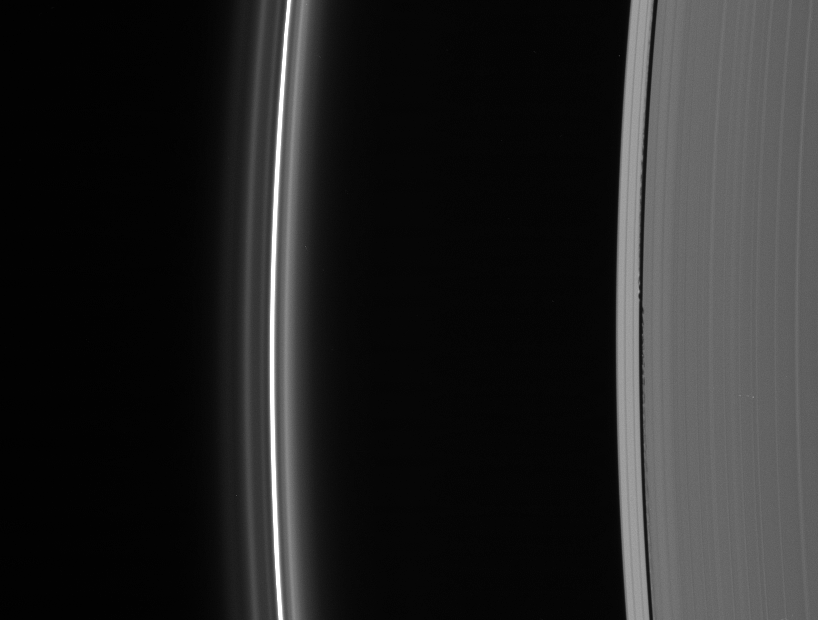

A Dead Giveaway

Edge waves in the Keeler Gap betray the presence of the embedded moon Daphnis.

Though the Cassini spacecraft cannot see Daphnis (7 kilometers, or 4.3 miles across) in this image (because the spacecraft is looking at its dark side), the tiny moon is undoubtedly located right of center, where the inner edge waves cease and the outer waves begin. The little moon was discovered in Cassini images that revealed its signature waves in the Keeler gap (42 kilometers, or 26 miles wide).

At left lies the brilliant F ring with its flanking strands. The bright F ring core is about 50 kilometers (30 miles) wide.

This view looks toward the unlit side of the rings from about 32 degrees above the ringplane.

The image was taken in visible light with the Cassini spacecraft narrow-angle camera on Sept. 29, 2006 at a distance of approximately 1.7 million kilometers (1 million miles) from Saturn and at a Sun-Saturn-spacecraft, or phase, angle of 157 degrees. Image scale is about 10 kilometers (6 miles) per pixel.

The Cassini-Huygens mission is a cooperative project of NASA, the European Space Agency and the Italian Space Agency. The Jet Propulsion Laboratory, a division of the California Institute of Technology in Pasadena, manages the mission for NASA’s Science Mission Directorate, Washington, D.C. The Cassini orbiter and its two onboard cameras were designed, developed and assembled at JPL. The imaging operations center is based at the Space Science Institute in Boulder, Colo.

Credit: NASA/JPL/Space Science Institute